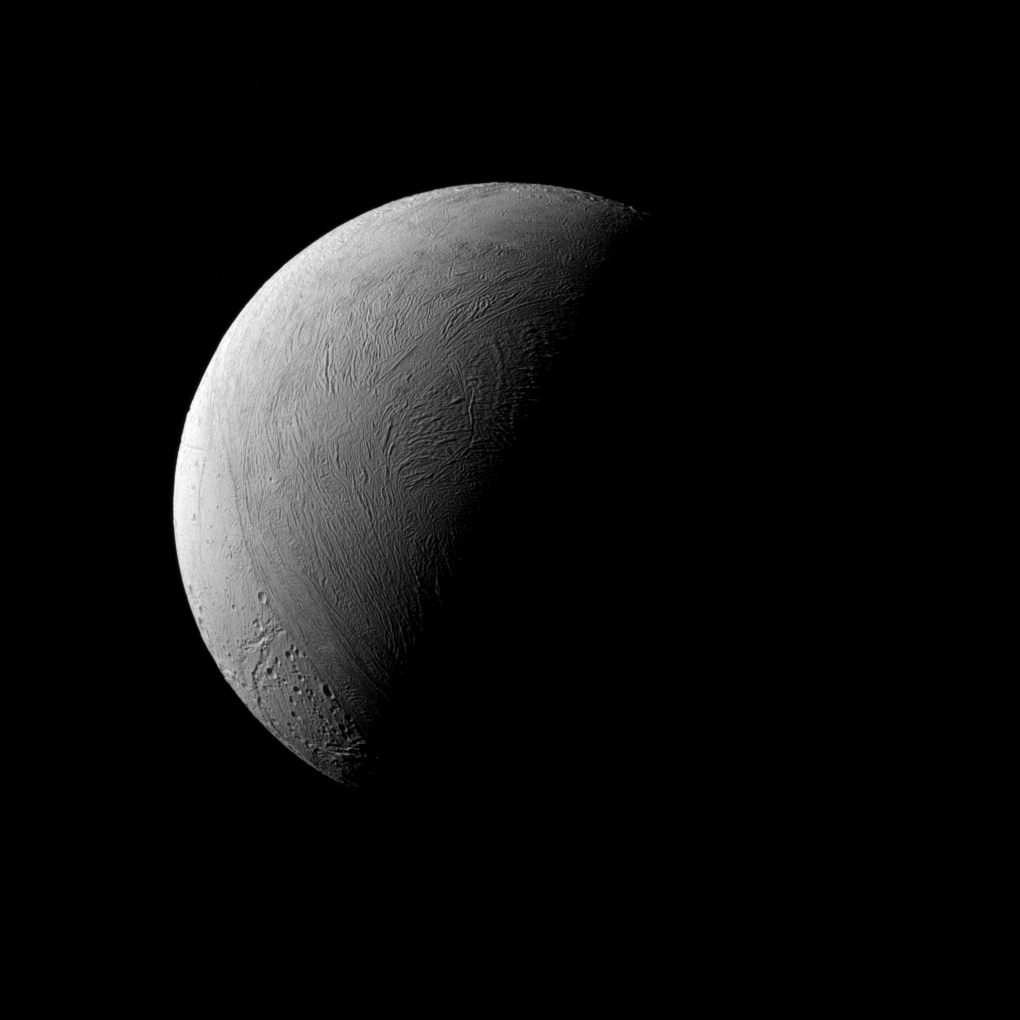

A Half-Enceladus

This half-lit view of Enceladus bears a passing resemblance to similar views of Earth’s own natural satellite, but the similarities end there. Earth’s rocky moon is covered in dark, volcanic basins and brighter, mountainous highlands — both exceedingly ancient. The surface of icy Enceladus is uniformly bright, far brighter than Earth’s moon. Large areas of Enceladus’ surface are characterized by youthful (on geologic timescales), wrinkled terrains.

Although the north pole of Enceladus (313 miles or 504 kilometers across) was dark when Cassini arrived at Saturn, the march of the seasons at Saturn have brought sunlight to the north and taken it from the south.

This view looks toward the leading hemisphere of Enceladus. North on Encealdus is up. The image was taken in visible light with the Cassini spacecraft narrow-angle camera on Sept. 8, 2015.

The view was acquired at a distance of approximately 80,000 miles (129,000 kilometers) from Enceladus. Image scale is 2,530 feet (772 meters) per pixel.

The Cassini mission is a cooperative project of NASA, ESA (the European Space Agency) and the Italian Space Agency. The Jet Propulsion Laboratory, a division of the California Institute of Technology in Pasadena, manages the mission for NASA’s Science Mission Directorate, Washington. The Cassini orbiter and its two onboard cameras were designed, developed and assembled at JPL. The imaging operations center is based at the Space Science Institute in Boulder, Colorado.

Credit: NASA/JPL-Caltech/Space Science Institute